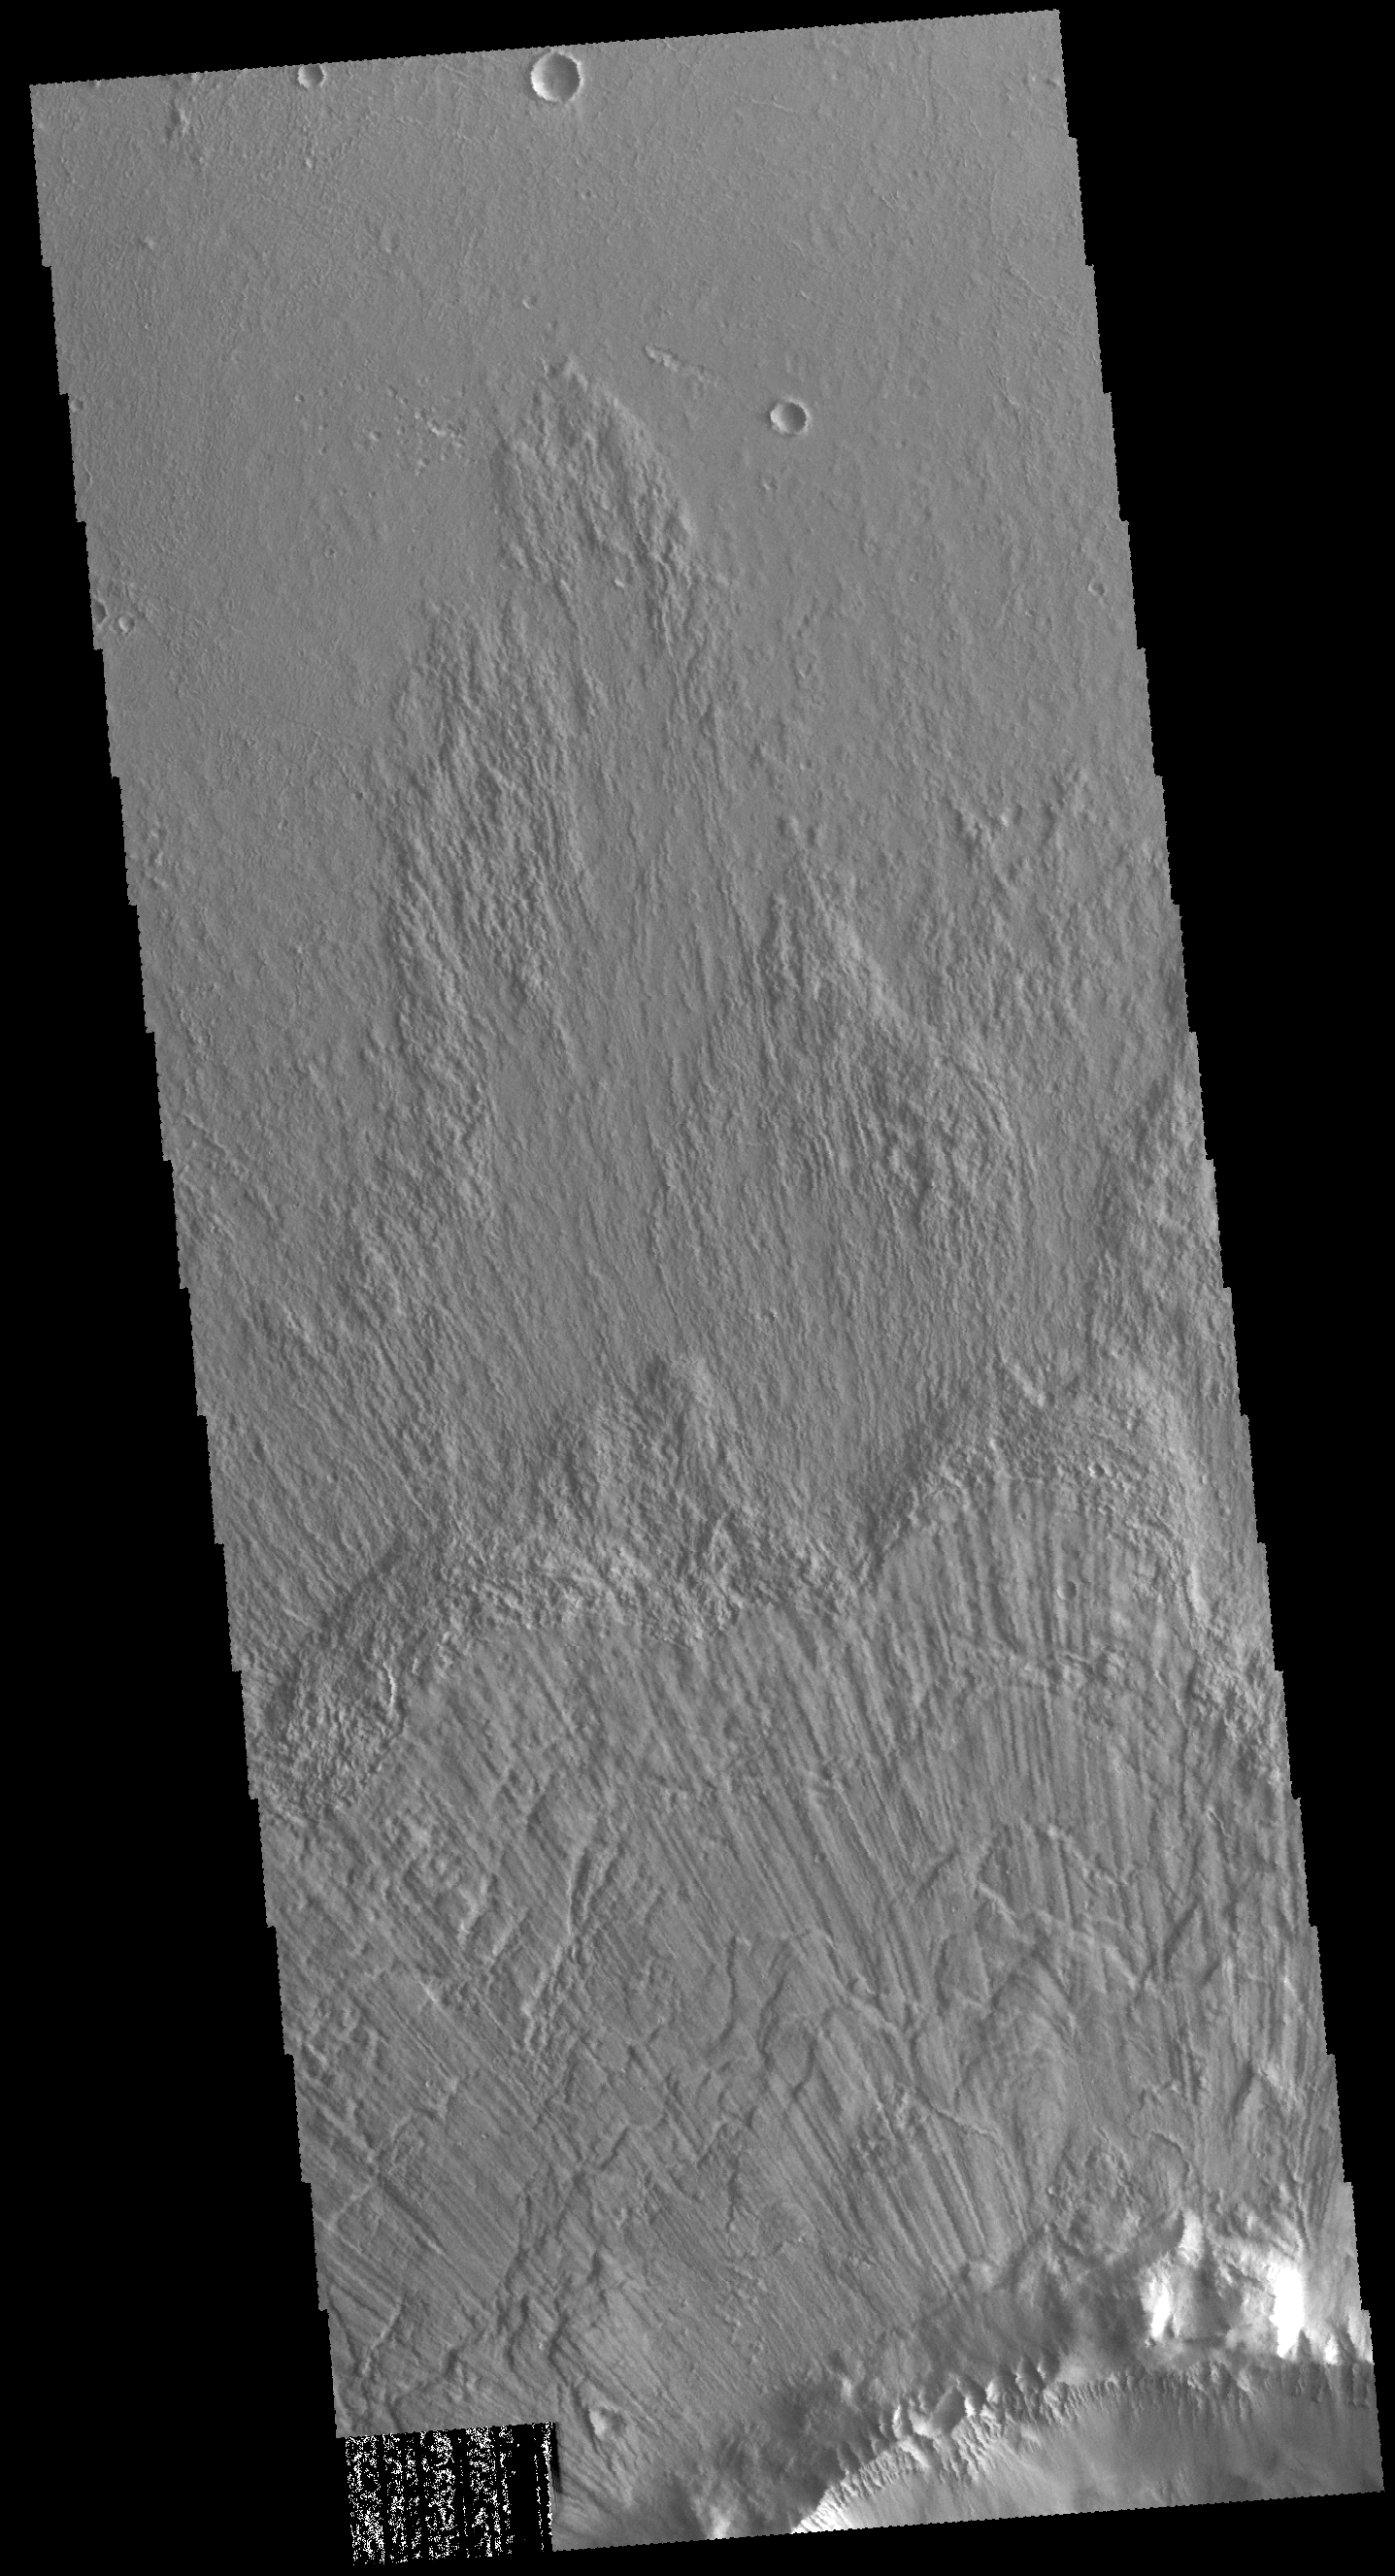

Bacolor Crater Ejecta

Today’s VIS image show part of the ejecta of Bacolor Crater. The ejecta is layered and grooved, all radial to the crater itself. Bacolor Crater is located in Utopia Planitia.

Credit: NASA/JPL-Caltech/ASU